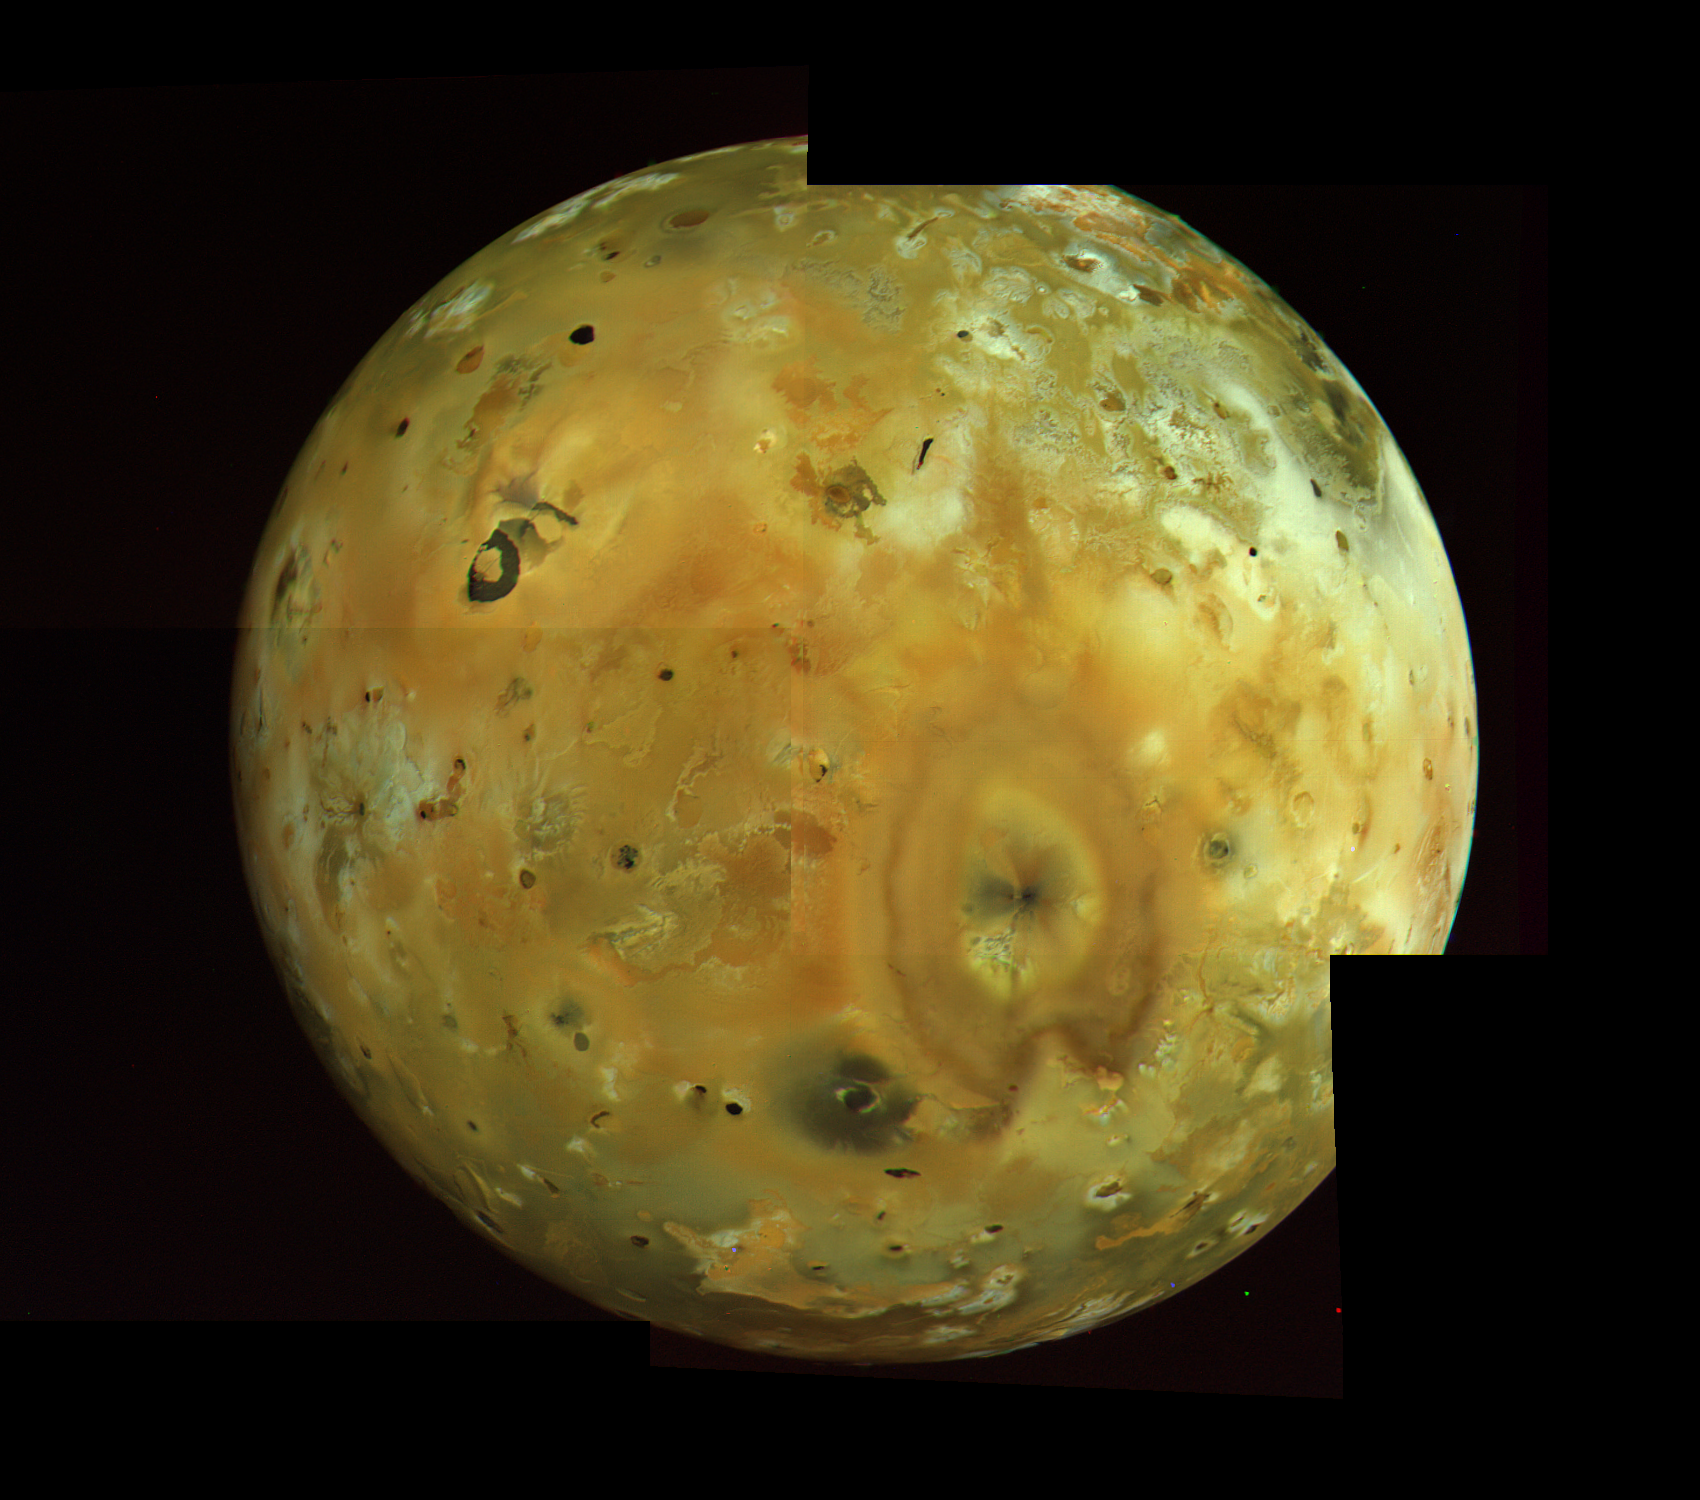

Io 2×2 Mosaic

Perhaps the most spectacular of all the Voyager photos of Io is this mosaic obtained by Voyager 1 on March 5 at a range of 400,000 kilometers. A great variety of color and albedo is seen on the surface, now thought to be the result of surface deposits of various forms of sulfur and sulfur dioxide. The two great volcanoes Pele and Loki (upper left) are prominent.

Credit: NASA/JPL